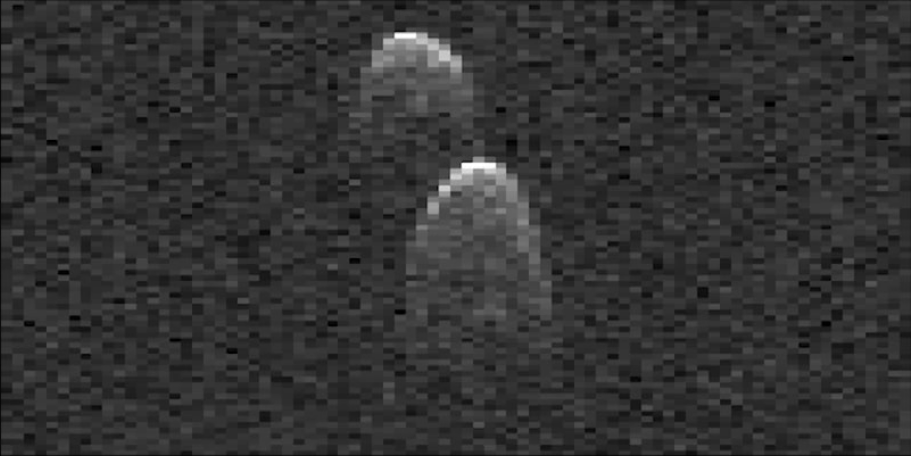

Radar Movie of Asteroid 1999 JD6

This this video, created from of radar images of near-Earth asteroid 1999 JD6 was collected by NASA scientists on July 25, 2015. The images show the rotation of the asteroid, which made its closest approach on July 24 at 9:55 p.m. PDT (12:55 a.m. EDT on July 25) at a distance of about 4.5 million miles (7.2 million kilometers, or about 19 times the distance from Earth to the moon).

The asteroid appears to be a contact binary — an asteroid with two lobes that are stuck together. The radar images show the asteroid is highly elongated, with a length of approximately 1.2 miles (2 kilometers) on its long axis.

These images are radar echoes, which are more like a sonogram than a photograph. The views were obtained by pairing NASA’s 230-foot-wide (70-meter) Deep Space Network antenna at Goldstone, California, with the 330-foot (100-meter) National Science Foundation Green Bank Telescope in West Virginia. Using this approach, the Goldstone antenna beams a radar signal at an asteroid and Green Bank receives the reflections. The technique, referred to as a bistatic observation, dramatically improves the amount of detail that can be seen in radar images. The new views obtained with the technique show features as small as about 25 feet (7.5 meters) wide.

JPL manages the Near-Earth Object Program Office for NASA’s Science Mission Directorate in Washington. JPL is a division of the California Institute of Technology in Pasadena.

Credit: NASA/JPL-Caltech/NRAO